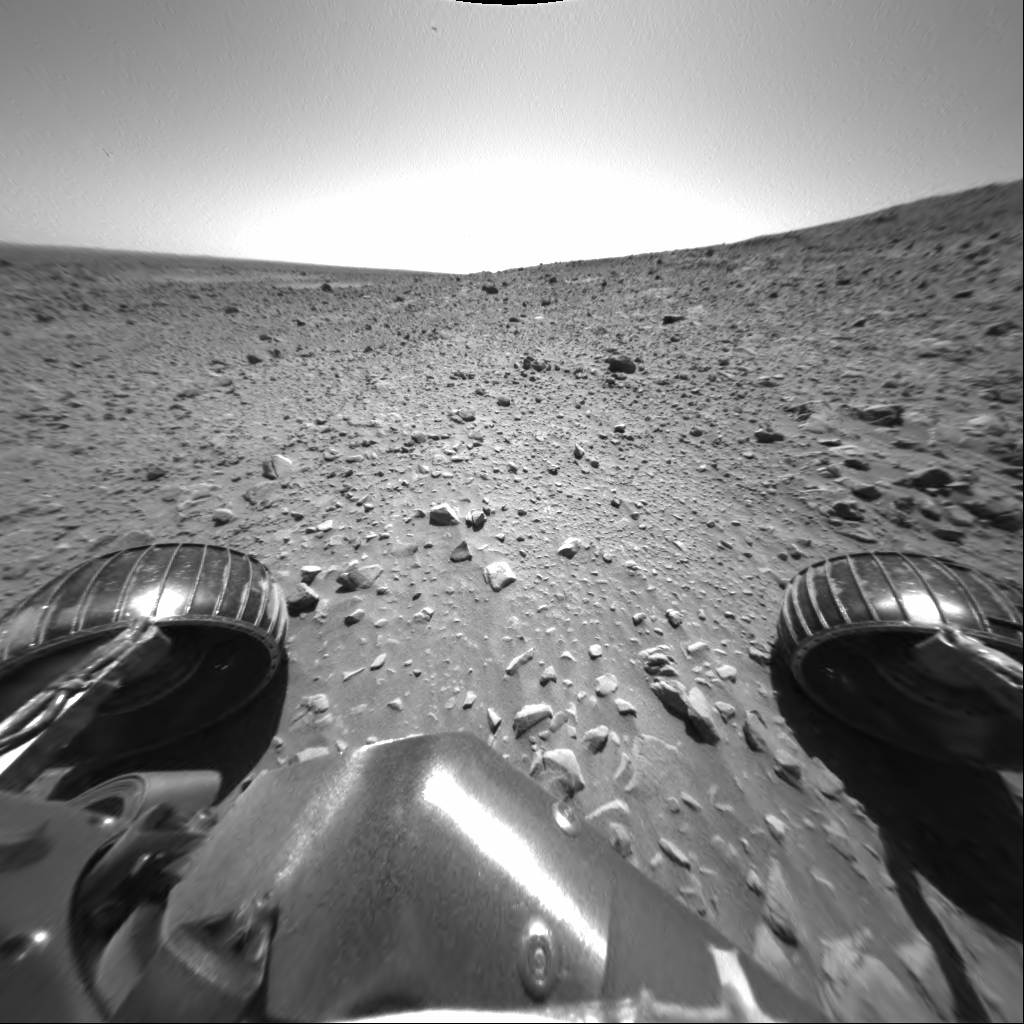

‘Engineering Flats’

NASA’s Mars Exploration Rover Spirit took this image with its front hazard-avoidance camera on sol 187 (July 13, 2004). Spirit is currently at a location called “Engineering Flats,” where it is has been undergoing a “tune-up.” One of the goals for Spirit’s time in the “shop” is to lubricate a sticky, right front wheel.

Credit: NASA/JPL